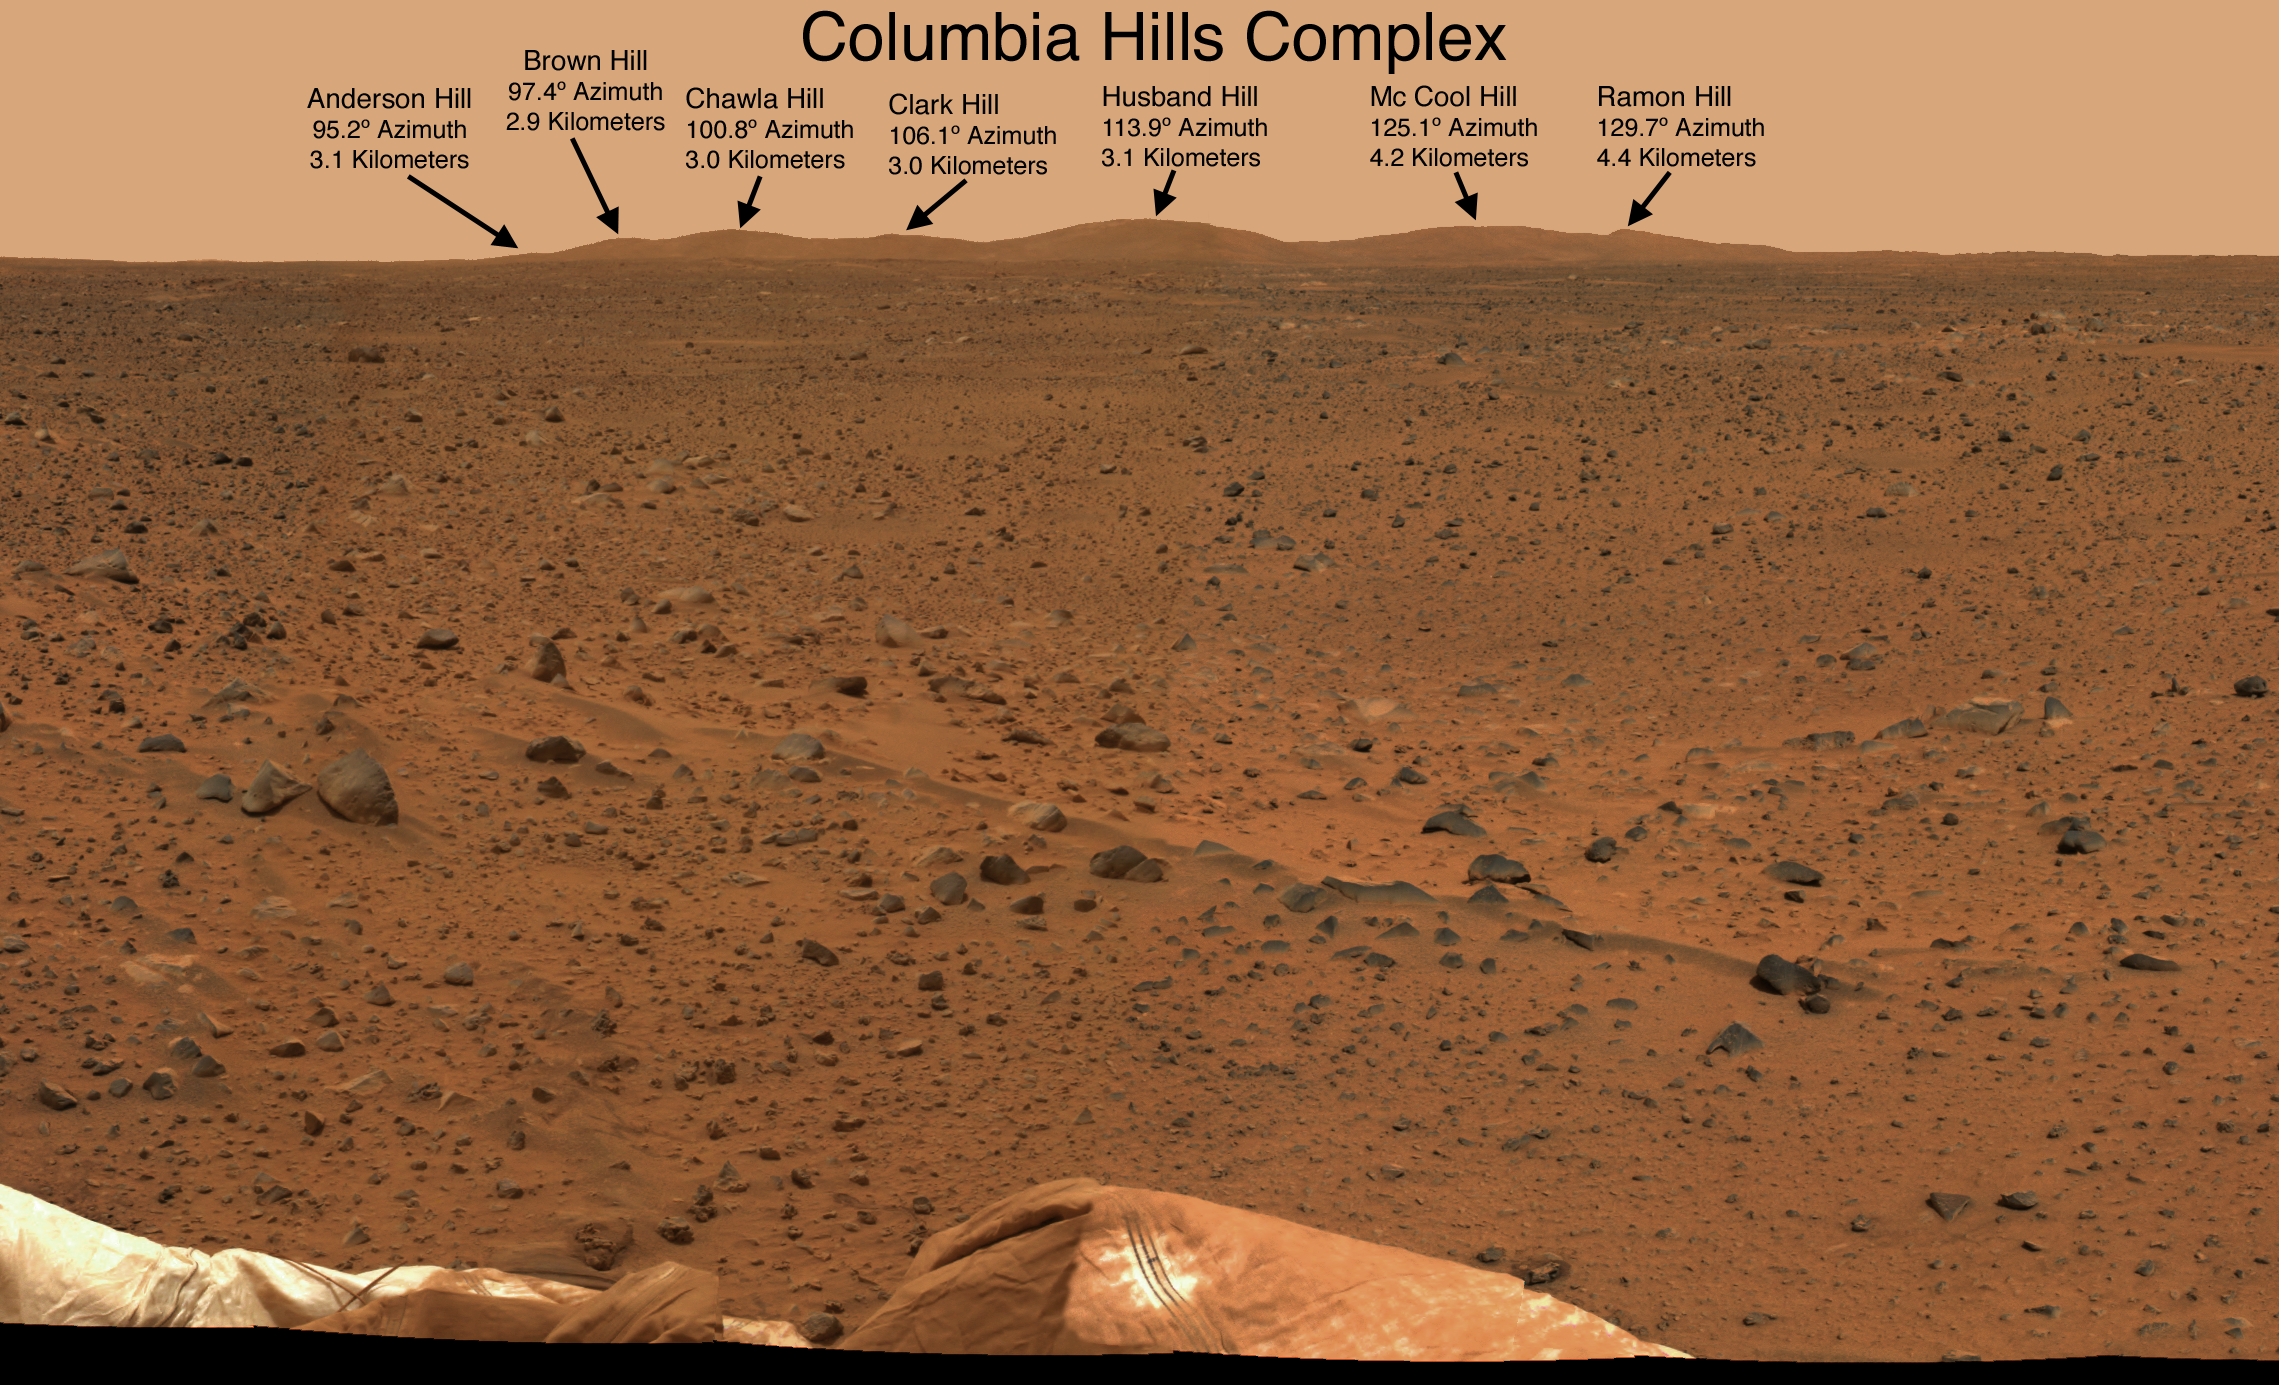

NASA Dedicates Mars Landmarks to Columbia Crew

NASA Administrator Sean O’Keefe today announced the martian hills, located east of the Spirit Mars Exploration Rover’s landing site, would be dedicated to the Space Shuttle Columbia STS-107 crew.

“These seven hills on Mars are named for those seven brave souls, the final crew of the Space Shuttle Columbia. The Columbia crew faced the challenge of space and made the supreme sacrifice in the name of exploration,” Administrator O’Keefe said.

The Shuttle Columbia was commanded by Rick Husband and piloted by William McCool. The mission specialists were Michael Anderson, Kalpana Chawla, David Brown, Laurel Clark; and the payload specialist was Israeli astronaut Ilan Ramon. On February 1, 2003, the Columbia and its crew were lost over the western United States during re-entry into Earth’s atmosphere The 28th and final flight of Columbia was a 16-day mission dedicated to research in physical, life and space sciences. The Columbia crew successfully conducted approximately 80 separate experiments during their mission.

This image, taken from Spirit’s PanCam looking east, depicts the nearby hills dedicated to the final crew of Space Shuttle Columbia. Arranged alphabetically from left to right – “Anderson Hill” is the most northeast of Spirit’s landing site and 3 kilometers away. Next are “Brown Hill” and “Chawla Hill,” both 2.9 kilometers distant. Next is “Clark Hill” at 3 kilometers. “Husband Hill” and “McCool Hill,” named for Columbia’s commander and pilot respectively, are 3.1 and 4.2 kilometers distant. “Ramon Hill” is furthest southeast of Spirit’s landing site and 4.4 kilometers away.

NASA will submit the names of the Mars features to the International Astronomical Union for official designation. The organization serves as the internationally recognized authority for assigning designations to celestial bodies and their surface features.

The figure below is an image taken by the Mars Global Surveyor Mars Orbiter Camera of the Columbia Memorial Station and Columbia Hills.

The Jet Propulsion Laboratory, a division of the California Institute of Technology, Pasadena, manages the Mars Exploration Rover project for NASA’s Office of Space Science, Washington, D.C.

Credit: NASA/JPL/Cornell